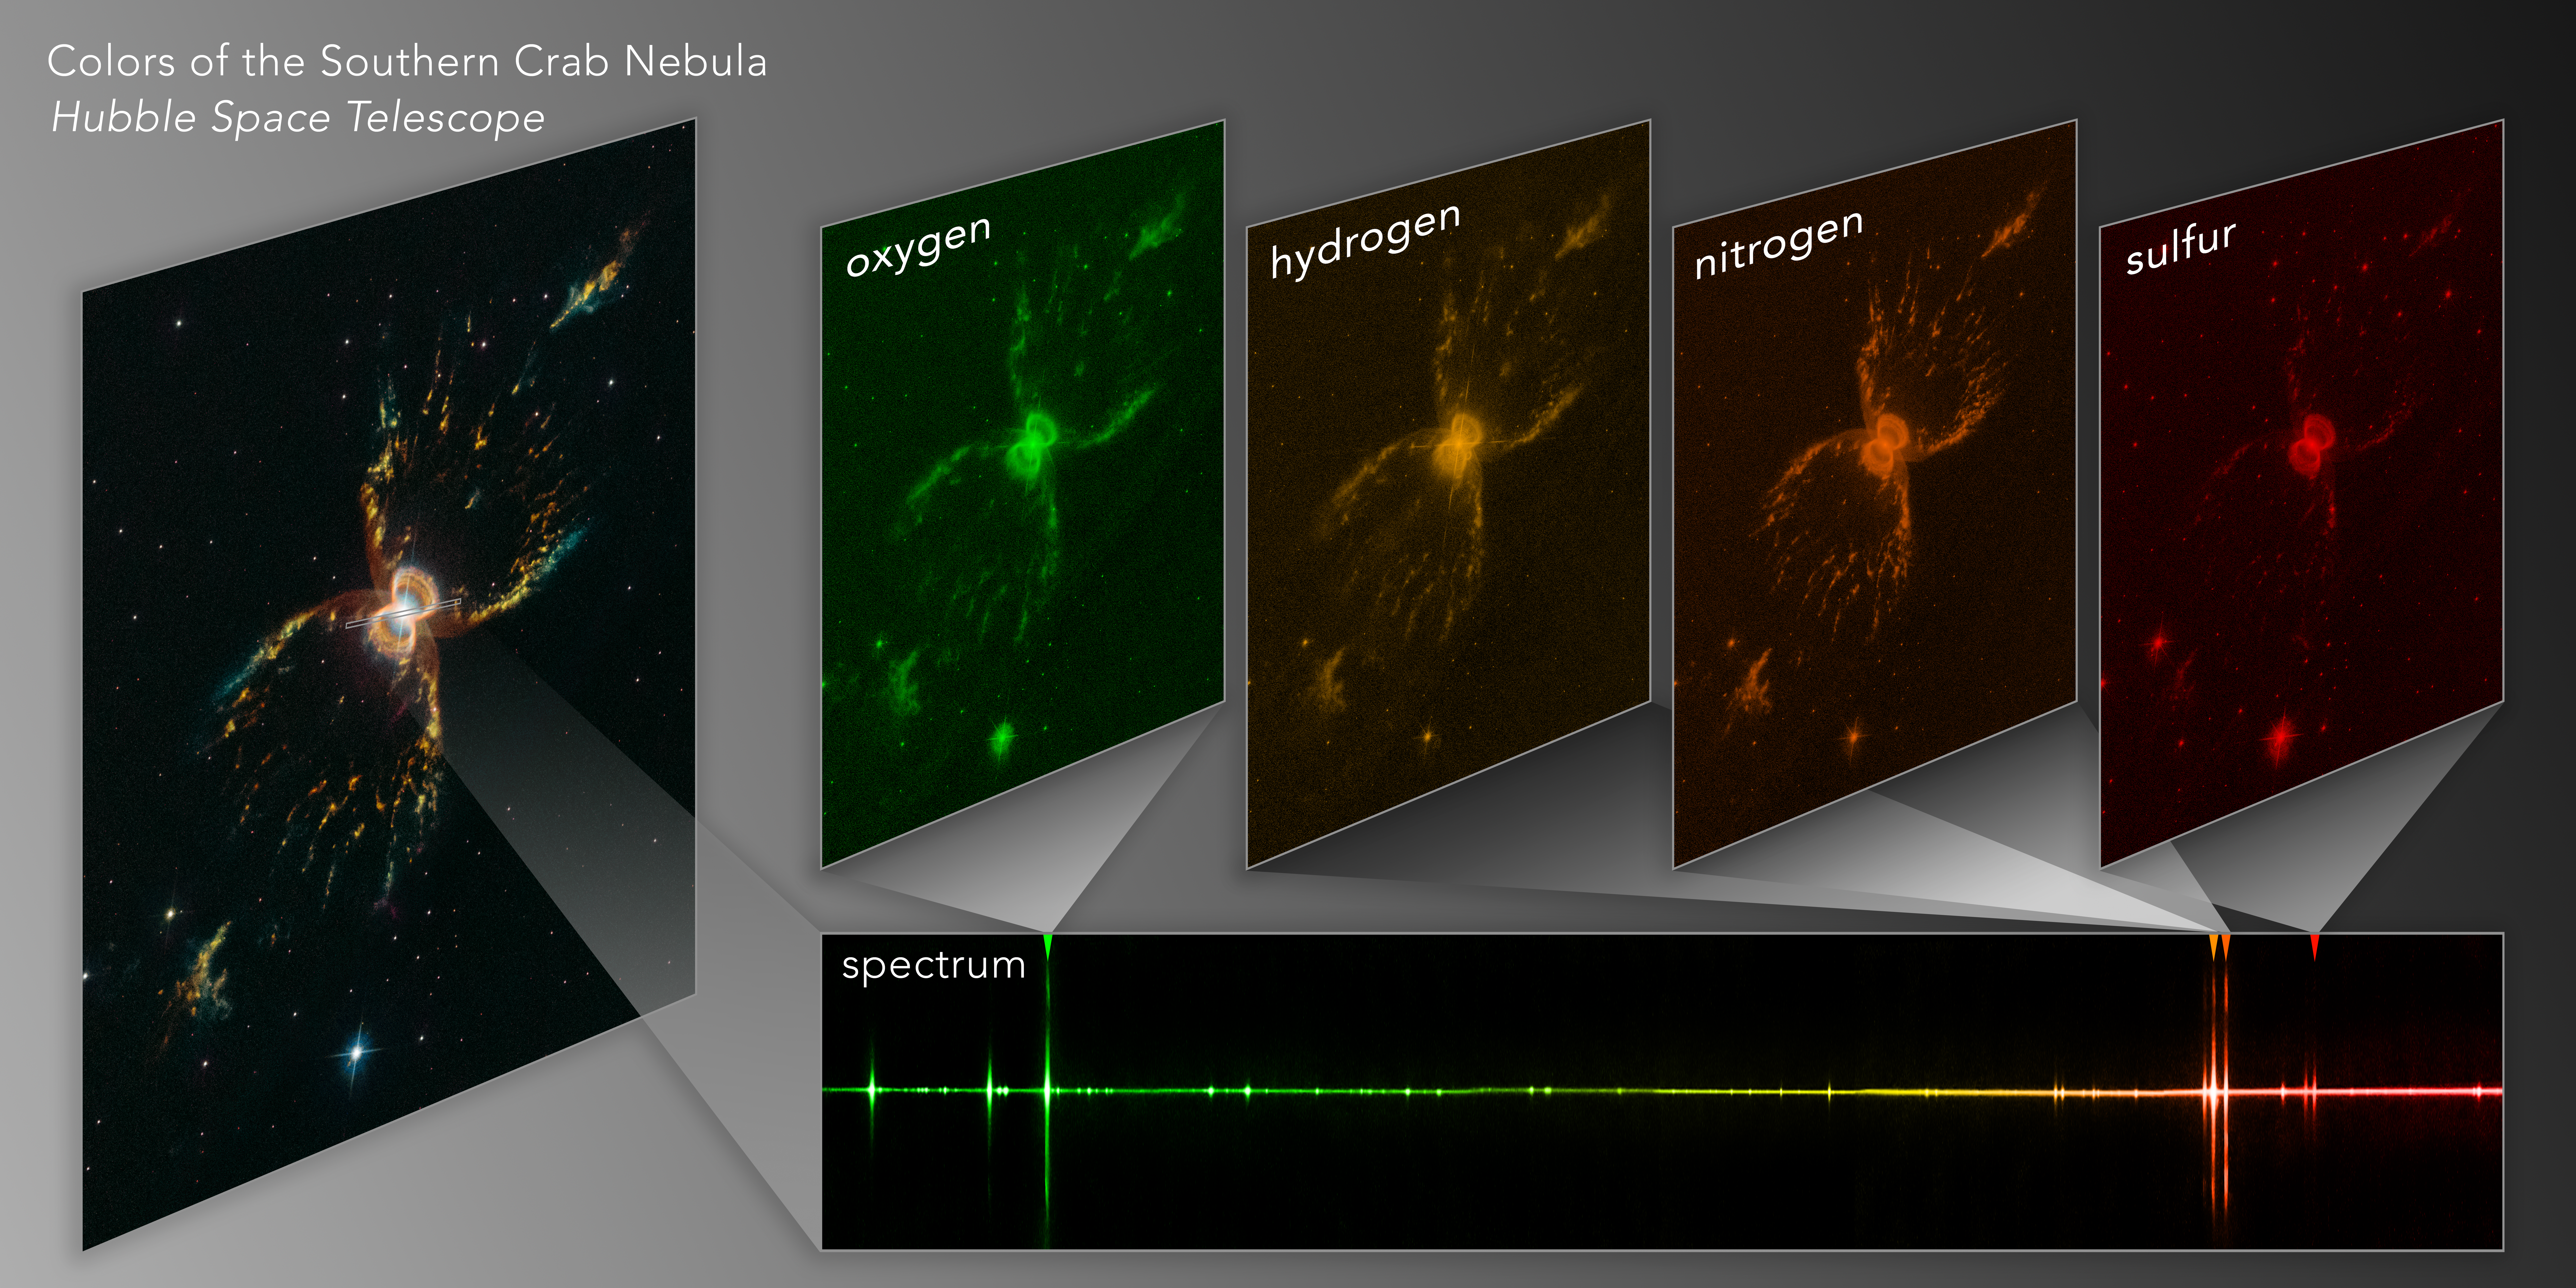

Colors of the Southern Crab Nebula

Dissecting the Southern Crab Nebula

This diagram illustrates how Hubble Space Telescope spectral observations were used to study the chemical makeup of the Southern Crab Nebula. The hourglass-shaped nebula contains elements forged in the interior of its two aging central stars that were then blasted back into space. Energized by radiation from the pair of bright stars, each of these elements glows in specific colors (or wavelengths) of light. Hubble's Space Telescope Imaging Spectrograph (STIS) divided the light from the nebula's filaments to record the emission from hydrogen, sulfur, oxygen, and nitrogen. The combination of STIS spectroscopy and the image from Hubble's Wide Field Camera 3 shows specifically which gases were detected and how they are distributed in the nebula. The STIS spectrum allows for a better understanding of the nature of the two stars at the nebula's center. Now injected into interstellar space, these elements will be available for future generations of stars, planets, and possibly life. NASA's upcoming James Webb Space Telescope will routinely use spectroscopy to explore a wide range of astronomical research, from exoplanets to the remote universe.

Credit: NASA, ESA, and J. DePasquale (STScI)